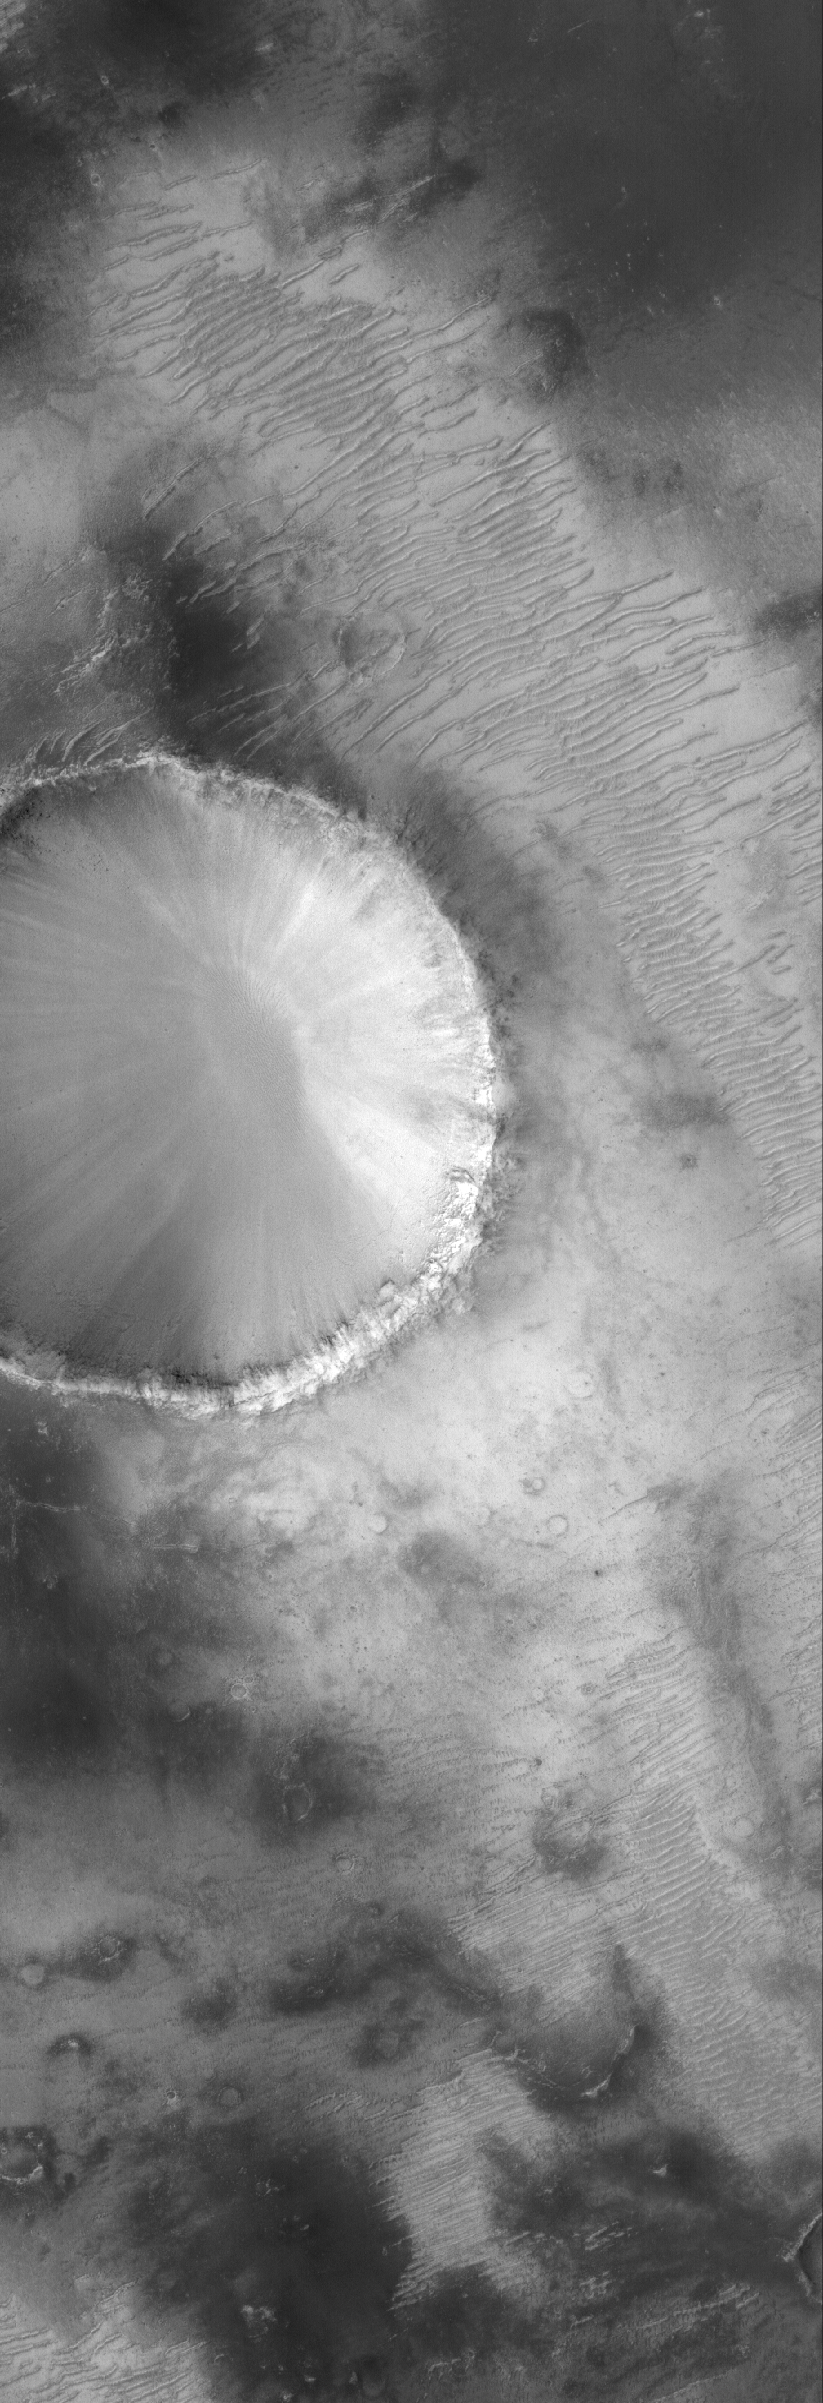

Crater in Sabaeus

12 October 2005
This Mars Global Surveyor (MGS) Mars Orbiter Camera (MOC) image shows a portion of an old impact crater in the Sinus Sabaeus region of Mars, just south of the large impact basin, Schiaparelli.

Location near: 6.3°S, 341.7°W
Image width: width: ~3 km (~1.9 mi)
Illumination from: lower left
Season: Southern Spring

Credit: NASA/JPL/Malin Space Science Systems